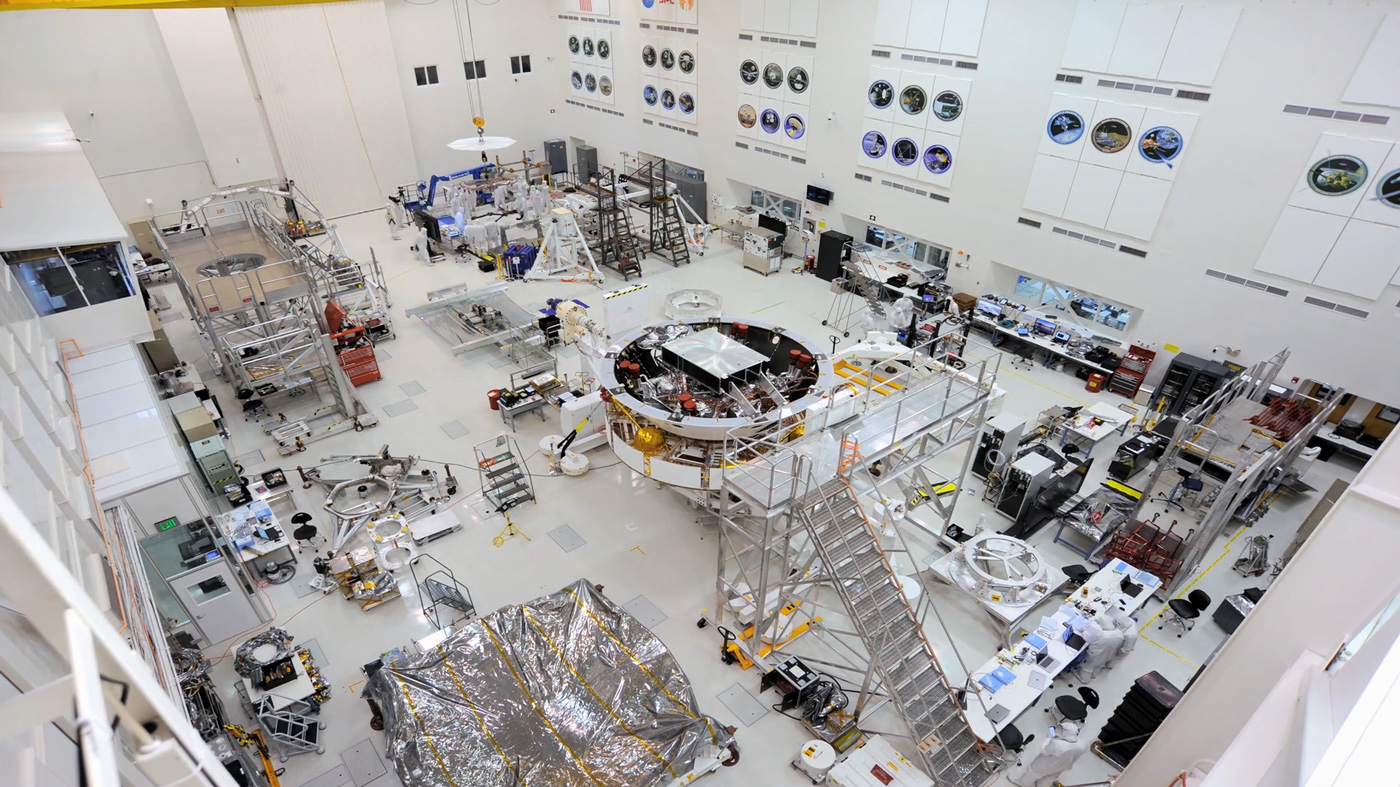

Mars 2020 Components in High Bay

Figure 1, A New Angle on the Mars 2020 Spacecraft Stack

This image shows major components of NASA’s Mars 2020 mission in the High Bay 1 clean room in JPL’s Spacecraft Assembly Facility.

In the center of Figure 1 is the Mars 2020 spacecraft stack attached to the Spacecraft Assembly Rotation Fixture (SCARF).

JPL will build and manage operations of the Mars 2020 rover for the NASA Science Mission Directorate at the agency’s headquarters in Washington.

Credit: NASA/JPL-Caltech